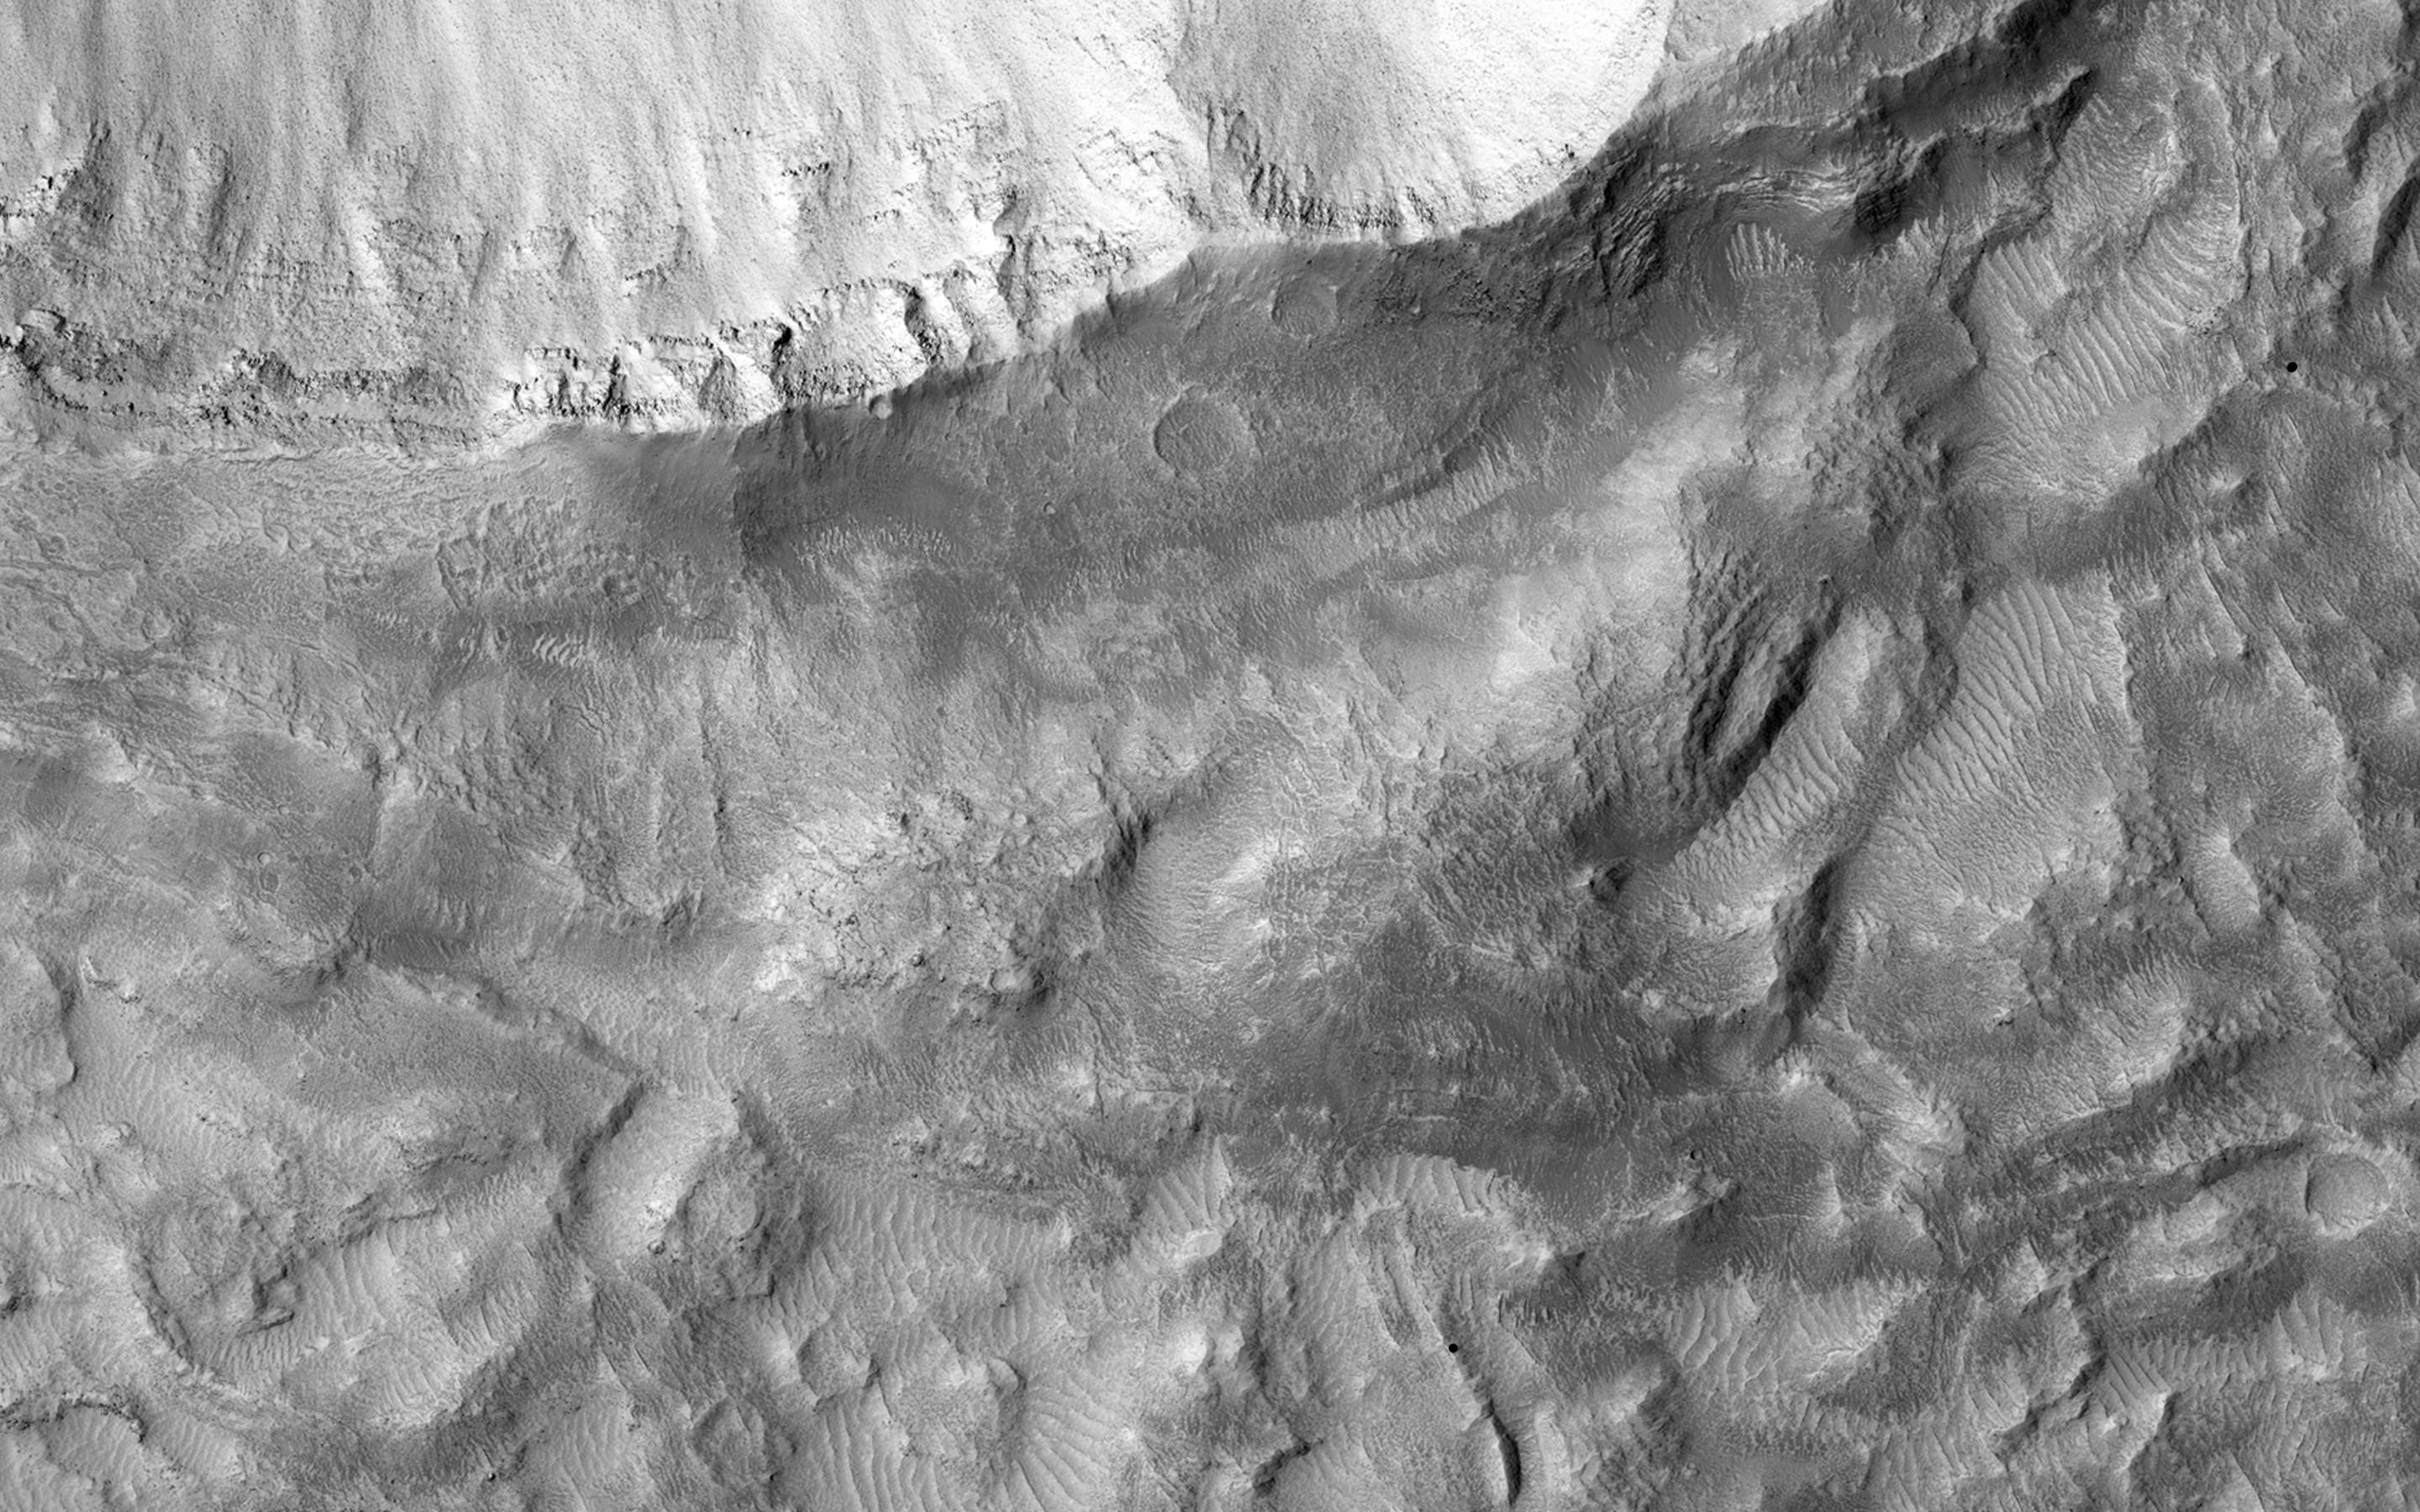

Ejecta in Excess

When impact craters are formed, the material that once resided in the subsurface is blown upward and outward. This material falls back and settles around the newly formed crater into what is called an “ejecta blanket.” It often appears as a layer on top of the original surface extending radially outward from the crater.

In some cases the volume of the ejecta material — mainly rocky debris — appears to exceed the volume of the original crater, presenting something of a puzzle. One hypothesis is that the original surface may have been inflated with an ice-rich layer at the time of the impact. After the impact, the newly formed blanket of ejecta then protected this ice from evaporation loss, while the rest of the surrounding terrain was unprotected and deflated as ice was lost due to more recent climate changes.

Examining these craters up close with HiRISE may reveal clues to the presence of buried ice deposits today beneath the ejecta, and about the subsurface stratigraphy exposed along the crater walls.

HiRISE is one of six instruments on NASA’s Mars Reconnaissance Orbiter. The University of Arizona, Tucson, operates the orbiter’s HiRISE camera, which was built by Ball Aerospace & Technologies Corp., Boulder, Colo. NASA’s Jet Propulsion Laboratory, a division of the California Institute of Technology in Pasadena, manages the Mars Reconnaissance Orbiter Project for the NASA Science Mission Directorate, Washington.

Credit: NASA/JPL-Caltech/Univ. of Arizona